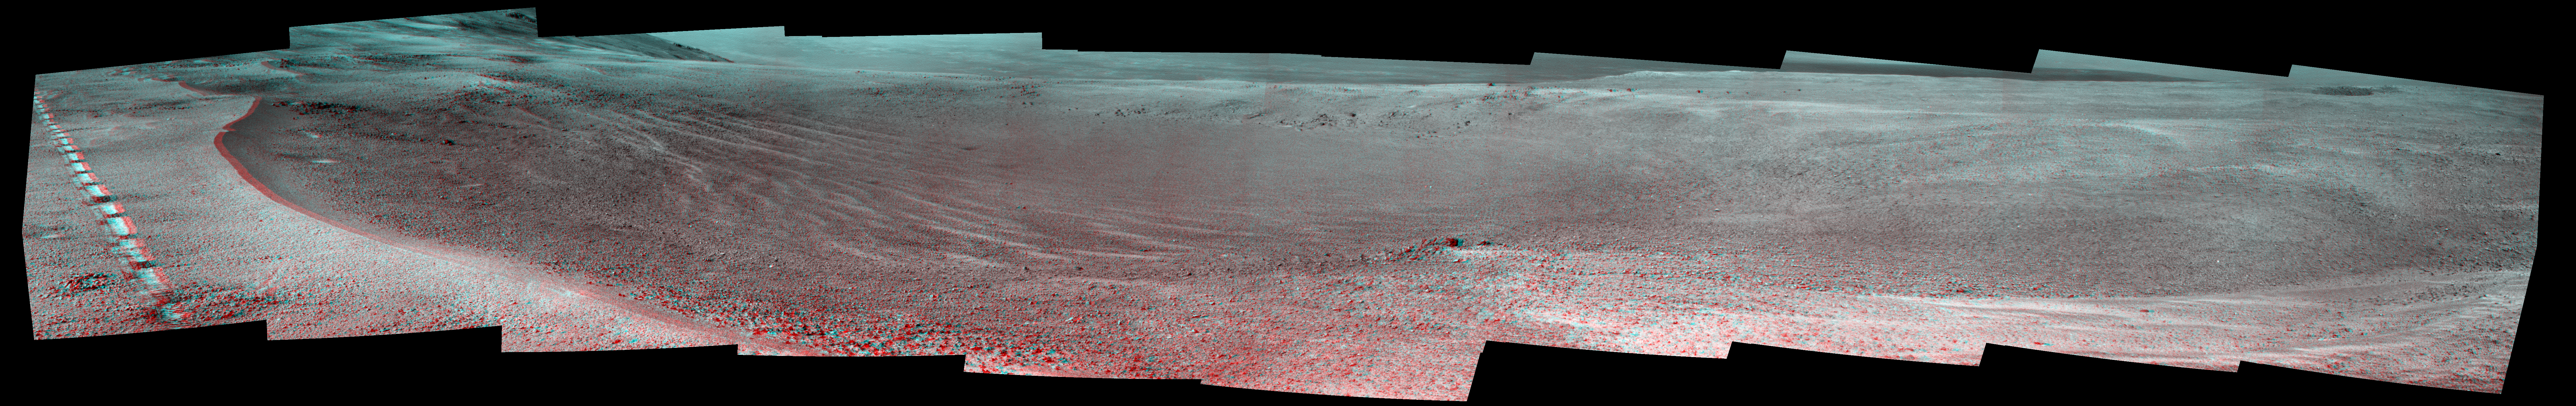

Mars Rover Opportunity’s View of ‘Orion Crater’ (Stereo)

This view of a small, relatively fresh crater on Mars combines images from the left eye and right eye of the Panoramic Camera (Pancam) on NASA’s Opportunity Mars rover, to appear three-dimensional when seen through blue-red glasses with the red lens on the left. The rover paused beside the crater in April 2017, during the 45th anniversary of the Apollo 16 mission to the moon. The rover team chose to call it “Orion Crater,” after the Apollo 16 lunar module.

The crater’s diameter is about 90 feet (27 meters). From the small amount of erosion or filling that Orion Crater has experienced, its age is estimated at no more than 10 million years. It lies on the western rim of Endeavour Crater. For comparison, Endeavor is about 14 miles (22 kilometers) in diameter and more than 3.6 billion years old.

The component images were taken on April 26, 2017, during the 4,712th Martian day, or sol, of Opportunity’s work on Mars. The rover’s location on that sol, during its approach toward “Perseverance Valley” on the Endeavour rim, is indicated on a map at https://mars.jpl.nasa.gov/mer/mission/tm-opportunity/images/MERB_Sol4711_1.jpg as the endpoint of the Sol 4711 drive.

Apollo 16 astronauts John Young and Charles Duke flew in the Orion lunar module to and from the first human landing in the lunar highlands while Ken Mattingly orbited the moon in the command module, Casper. On the moon, Young and Duke investigated Plum Crater, which is approximately the same size as Mars’ Orion Crater.

Credit: NASA/JPL-Caltech/Cornell Univ./Arizona State Univ.